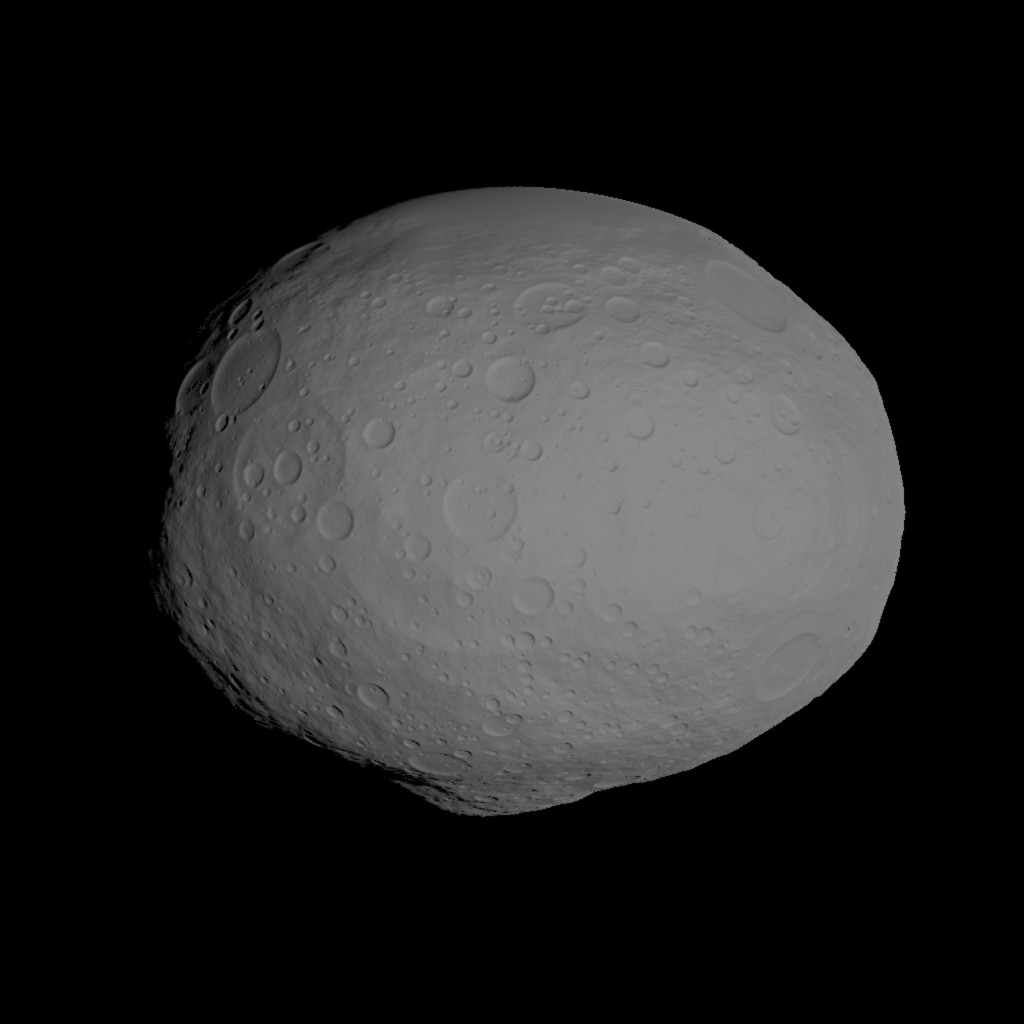

Model of Vesta

This image shows a model of the protoplanet Vesta, using scientists’ best guess to date of what the surface of the protoplanet might look like. It was created as part of an exercise for NASA’s Dawn mission involving mission planners at NASA’s Jet Propulsion Laboratory and science team members at the Planetary Science Institute in Tuscon, Ariz.

The images incorporate the best data on dimples and bulges of the protoplanet Vesta from ground-based telescopes and NASA’s Hubble Space Telescope. The cratering and small-scale surface variations are computer-generated, based on the patterns seen on the Earth’s moon, an inner solar system object with a surface appearance that may be similar to Vesta.

Vesta, located in the main asteroid belt between Mars and Jupiter, formed very early in the history of the solar system and has one of the oldest surfaces in the system. Scientists are eager to get their first close-up look so they can better understand this early chapter.

Dawn science planners have used images like these to ensure optimal images when Dawn gets into orbit around Vesta in July 2011.

The Dawn mission to Vesta and Ceres is managed by the Jet Propulsion Laboratory, a division of the California Institute of Technology in Pasadena, for NASA’s Science Mission Directorate in Washington, DC. It is a project of the Discovery Program managed at NASA’s Marshall Space Flight Center. The University of California, Los Angeles, is home of the mission’s principal investigator, Christopher Russell, and is responsible for overall Dawn mission science. Other scientific partners include the Planetary Science Institute, Tuscon, Ariz.; Max Planck Institute for Solar System Research, Katlenburg-Lindau, Germany; German Aerospace Center Institute for Planetary Research, Berlin; Italian National Institute for Astrophysics, Rome; and the Italian Space Agency. Orbital Sciences Corporation of Dulles, Va., designed and built the Dawn spacecraft.

Credit: NASA/JPL-Caltech/UCLA/PSI